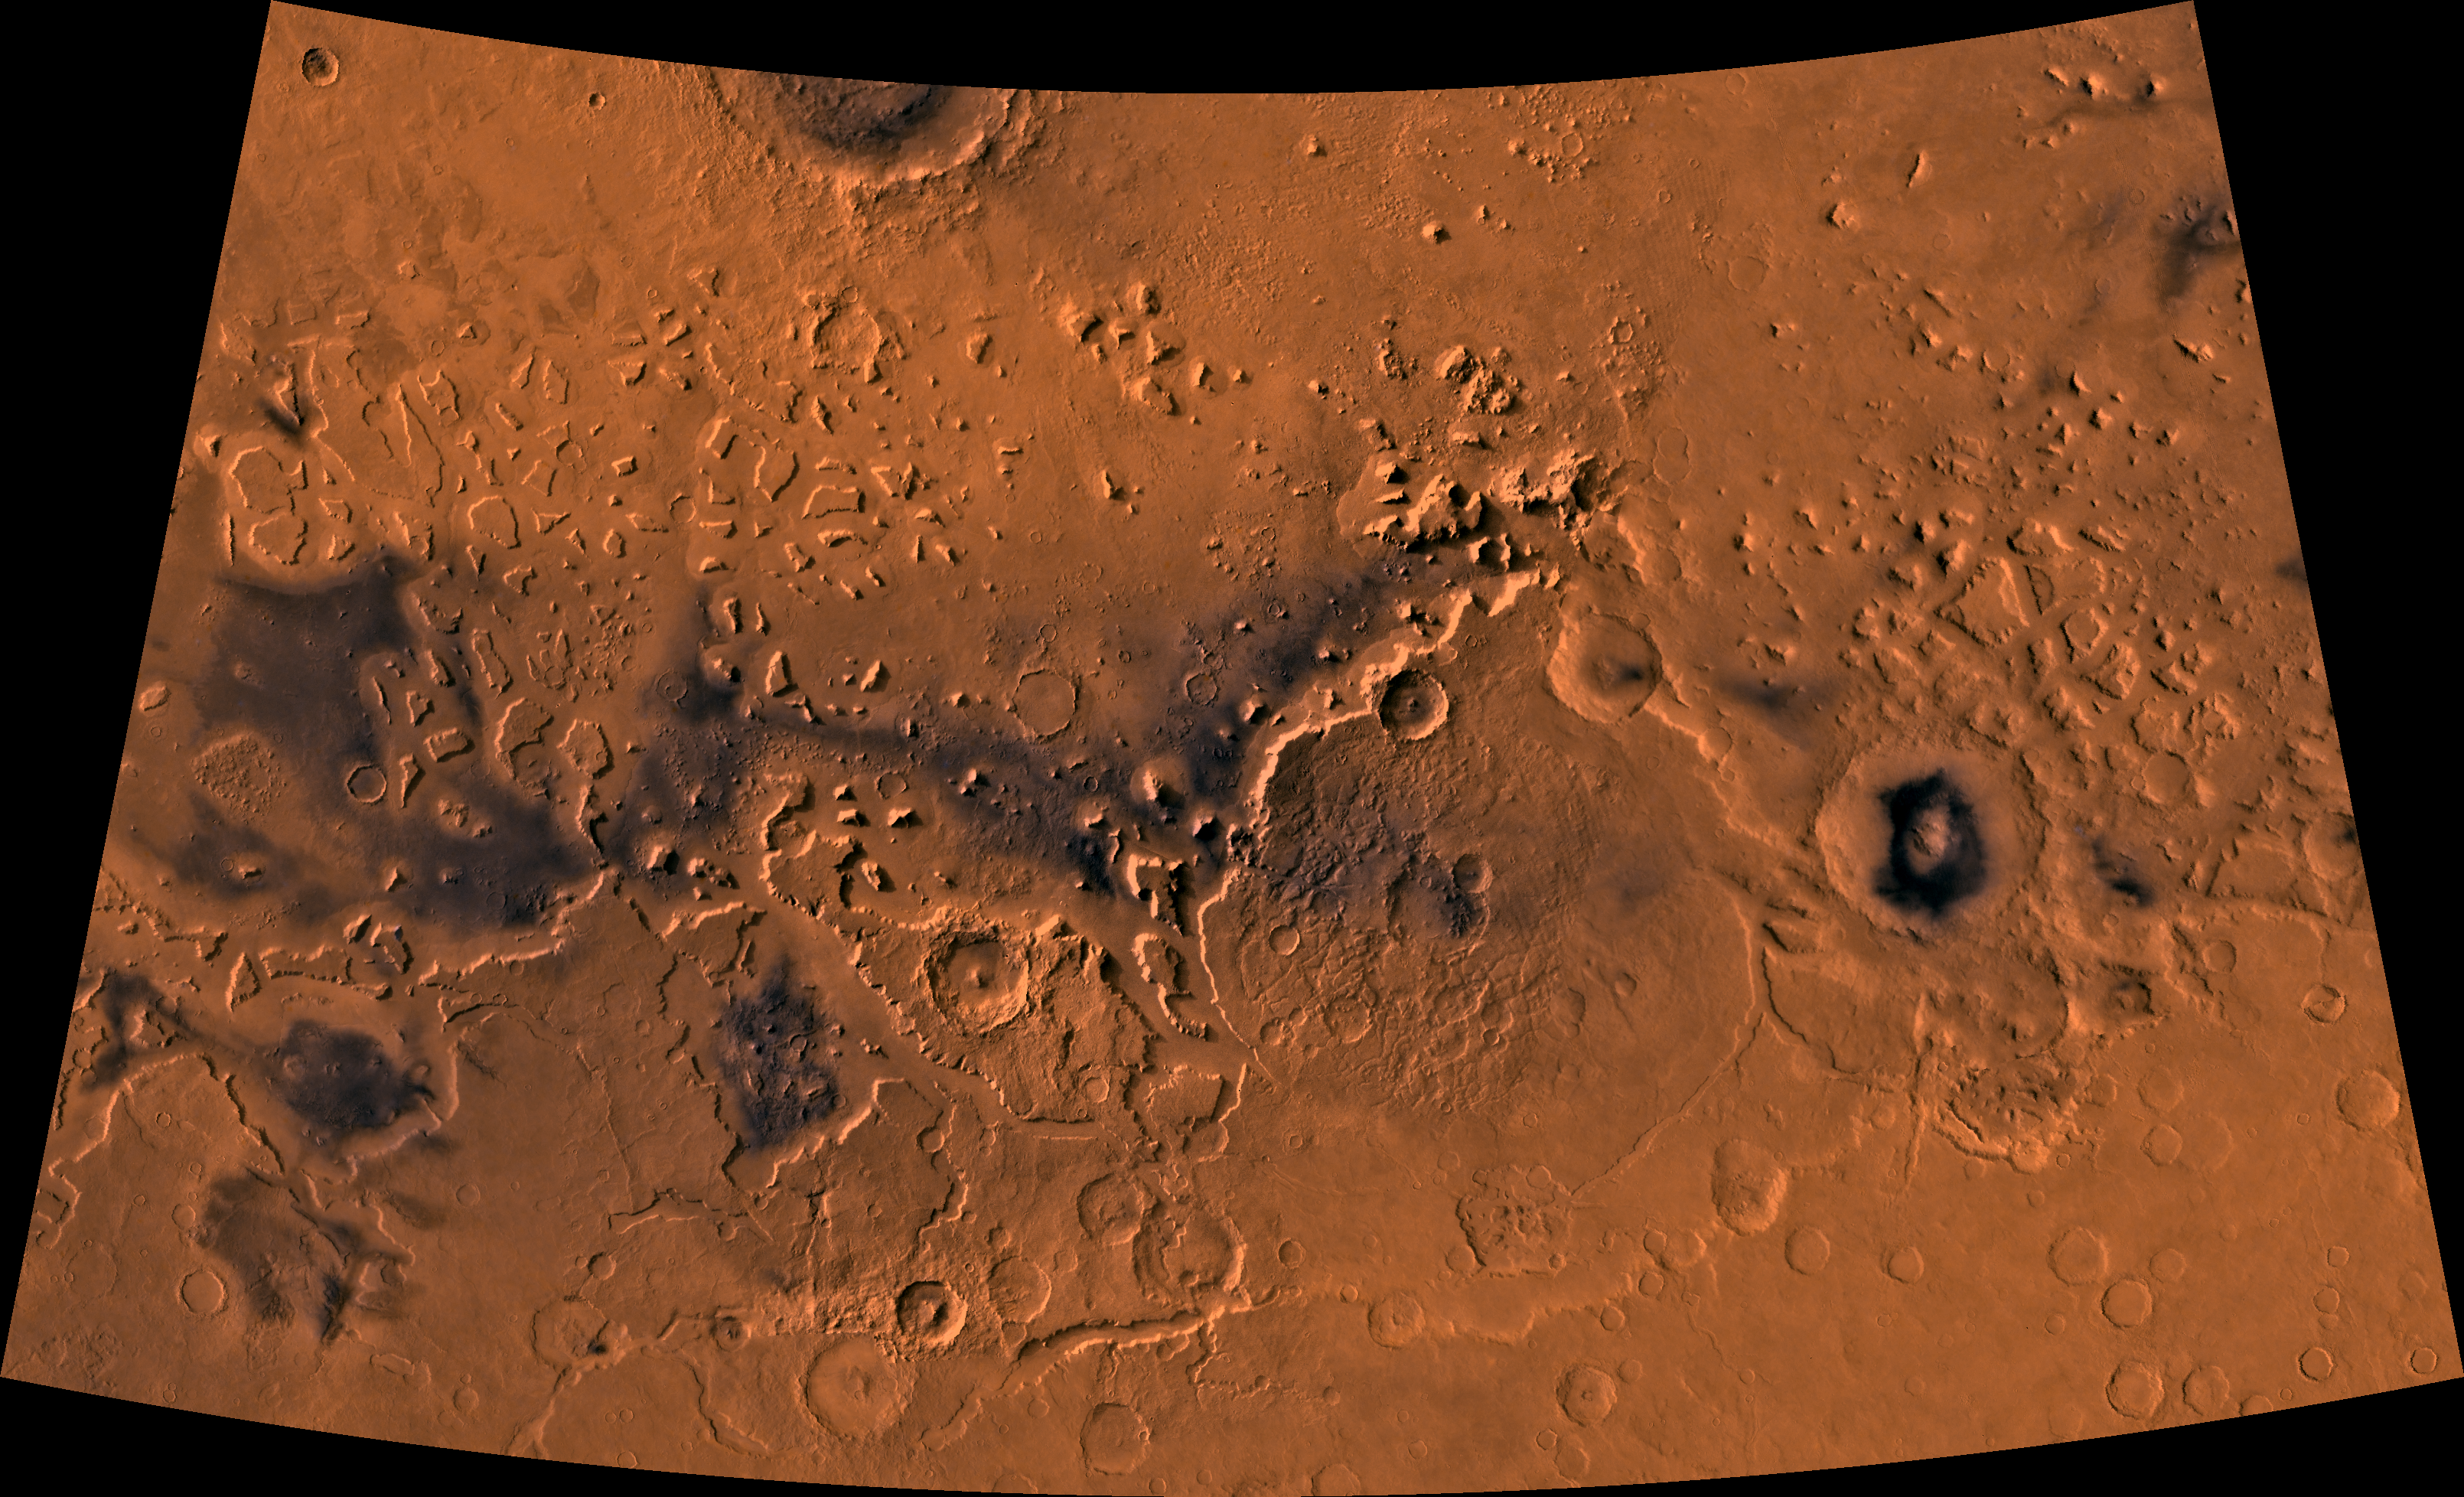

Crater Moreux

Color image of part of the Ismenius Lacus region of Mars (MC-5 quadrangle) containing the impact crater Moreux (right center); north toward top. The scene shows heavily cratered highlands in the south on relatively smooth lowland plains in the north separated by a belt of dissected terrain, containing flat-floored valleys, mesas, and buttes. This image is a composite of Viking medium-resolution images in black and white and low-resolution images in color. The image extends from latitude 36 degrees N. to 50 degrees N. and from longitude 310 degrees to 340 degrees; Lambert conformal conic projection. The dissected terrain along the highlands/lowlands boundary consists of the flat-floored valleys of Deuteronilus Mensae (on left) and Prontonilus Mensae (on right) and farther north the small, rounded hills of knobby terrain. Flows on the mensae floors contain striae that run parallel to valley walls; where valleys meet, the striae merge, similar to medial moraines on glaciers. Terraces within the valley hills have been interpreted as either layered rocks or wave terraces. The knobby terrain has been interpreted as remnants of the old, densely cratered highland terrain perhaps eroded by mass wasting.

Credit: NASA/JPL/USGS